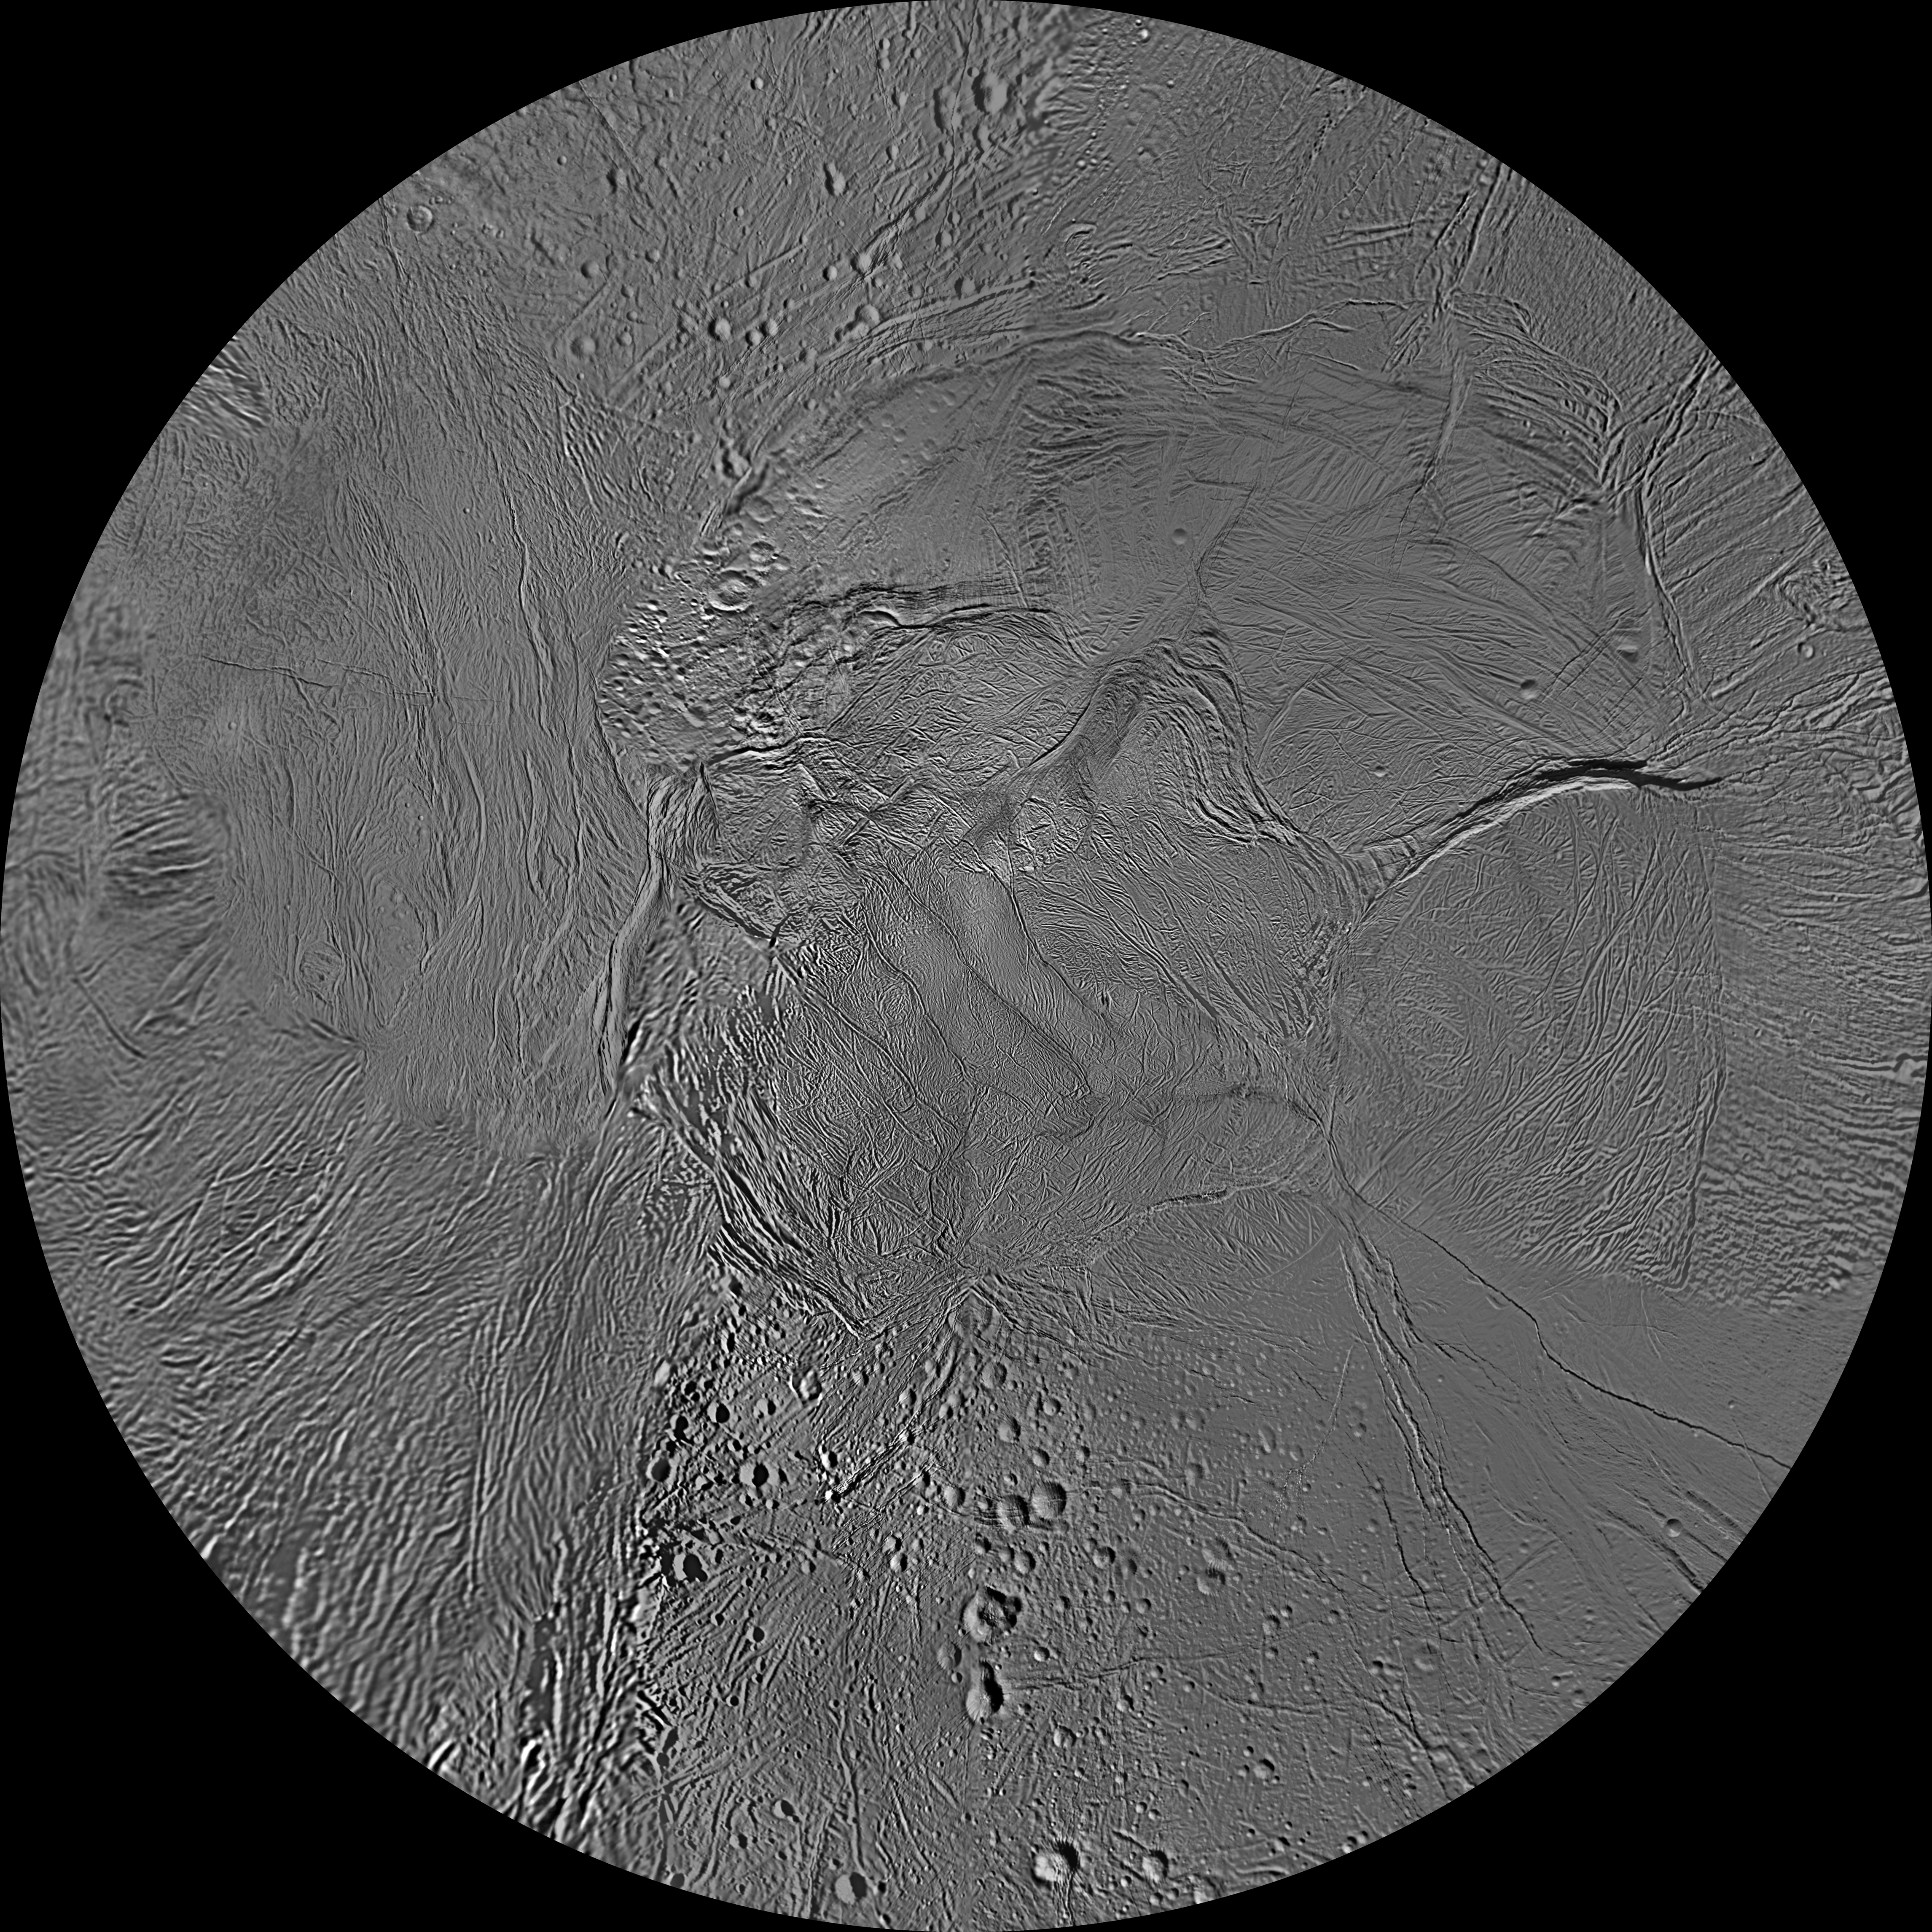

Enceladus Polar Maps – February 2010

The northern and southern hemispheres of Enceladus are seen in these polar stereographic maps, mosaicked from the best-available Cassini and Voyager clear-filter images.

Each map is centered on one of the poles and surface coverage extends to the equator. Grid lines show latitude and longitude in 30-degree increments. The scale in the full-size versions of these maps is 110 meters (360 feet) per pixel. These maps are updated versions of those released in October 2009 (see PIA11678 and PIA11679).

These two maps show that the character of terrains near the north pole differs strongly from those near the south pole. Terrain near the north pole is among the most heavily cratered and oldest on the surface of Enceladus. The northern hemisphere map shows that a broad band of cratered terrain extends from the equator on the Saturn-facing side (centered on 0 degrees longitude), over the pole and to the equator on the anti-Saturn side (centered on 180 degrees longitude). Terrains near the equator and mid-latitudes on the leading (90 degrees west longitude) and trailing (270 degrees west longitude) sides of Enceladus are much less heavily cratered and are characterized by intense zones of fracturing and faulting.

As seen in the southern hemisphere map, the band of cratered terrain at 0 and 180 degrees longitude extends southward from the equator. However, poleward of about 55 degrees south latitude, the cratered terrain is interrupted and replaced by a conspicuously fractured circumpolar terrain that is nearly devoid of impact craters. In contrast to the very old north polar terrains, the south circumpolar terrains are among the youngest on the surface of Enceladus.

Within the south circumpolar region is a group of prominent parallel “stripes” made up of fractures that are delineated by relatively dark albedo markings flanking the sides of each fracture.

An interesting property of the parallel fracture system is that each appears to turn back at its westernmost segment as if it has been “bent” or “folded” into a hook-like curve. Similar patterns of folded or kinked fractures can be found throughout the region — a unique feature of the south polar terrain.

The Cassini-Huygens mission is a cooperative project of NASA, the European Space Agency and the Italian Space Agency. The Jet Propulsion Laboratory, a division of the California Institute of Technology in Pasadena, manages the mission for NASA’s Science Mission Directorate, Washington, D.C. The Cassini orbiter and its two onboard cameras were designed, developed and assembled at JPL. The imaging operations center is based at the Space Science Institute in Boulder, Colo.

Credit: NASA/JPL/Space Science Institute